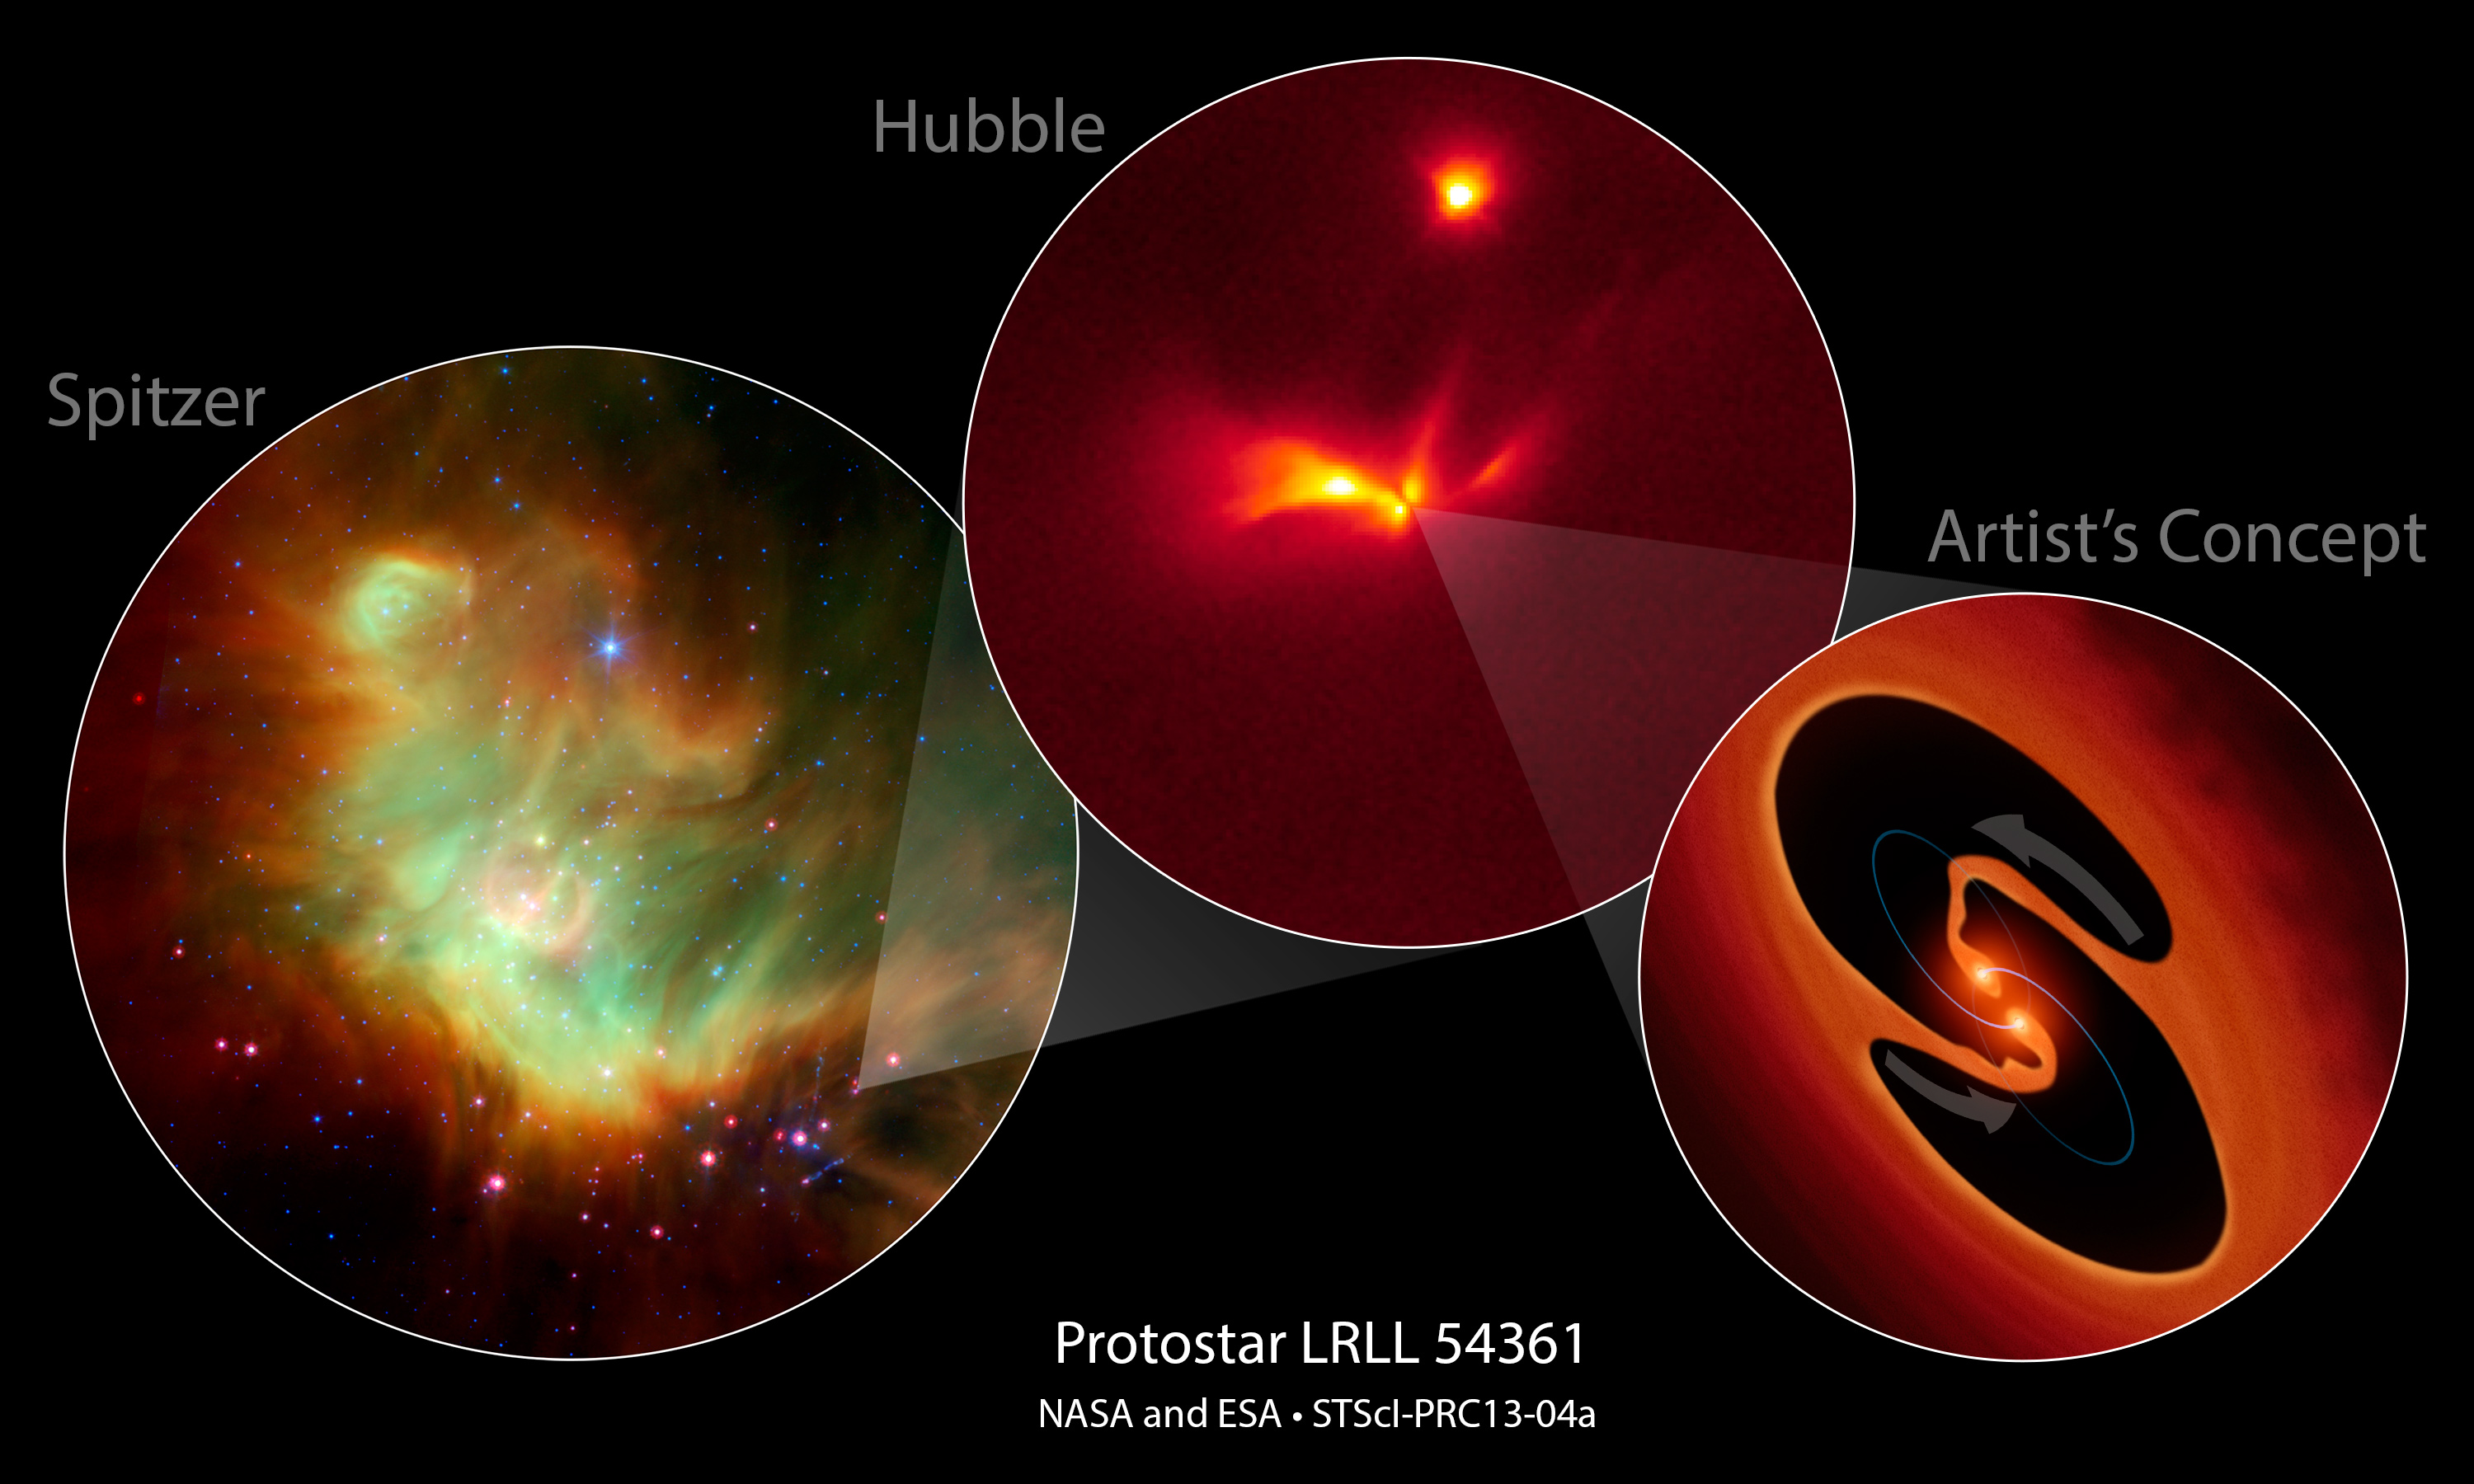

Protostar LRLL 54361

NASA’s Spitzer and Hubble space telescopes have teamed up to uncover a mysterious infant star that behaves like a police strobe light.

[Left] — This is an infrared-light Spitzer image of LRLL 54361 inside the star-forming region IC 348 located 950 light-years away. The Spitzer Space Telescope discovered an unusual variable object that has the typical signature of a protostar. The object emits a burst of light every 25.34 days.

[Center] — This Hubble Space Telescope monochromatic-color image resolves the detailed structure around the protostar, consisting of two cavities that are traced by light scattered off their edges above and below a dusty disk. The cavities were likely blown out of the surrounding natal envelope of dust and gas by an outflow launched near the central object.

[Right] PIA16689 — This is an artist’s impression of the hypothesized central object that may be two young binary stars. Astronomers propose that the flashes are due to material in a circumstellar disk suddenly being dumped onto the growing stars and unleashing a blast of radiation each time the stars get close to each other in their orbit.

Credit: NASA/ESA/JPL-Caltech/STScI/NOAO/University of Arizona/ Max Planck Institute for Astronomy/University of Massachusetts, Amherst